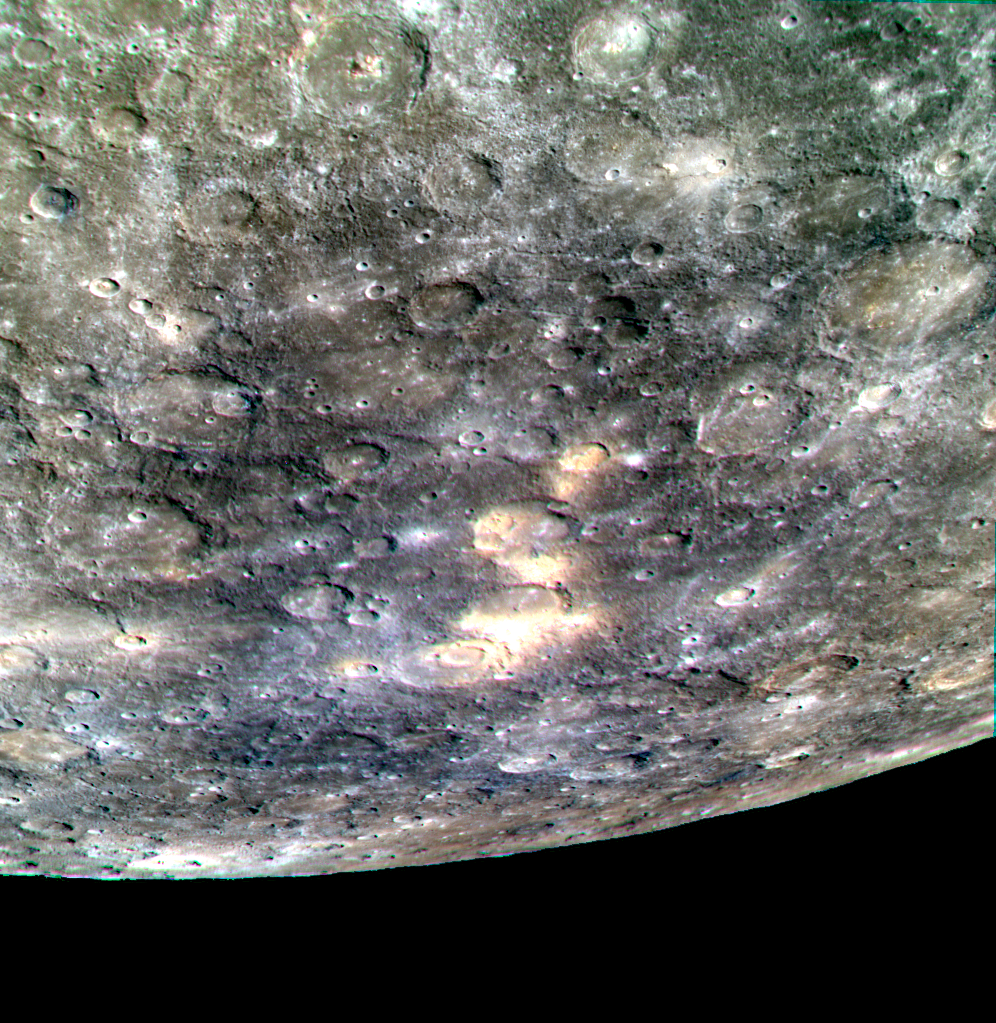

After Fire

The fiery yellow spots that stand out against the lower reflectance plains in this image are a series of pyroclastic vents stretching from roughly -60° latitude, within the crater Hesiod, to about -51° latitude. These vents are believed to have been the origins of explosive eruptions, driven by volcanic gases. Though they can be found across Mercury, this region contains one of the largest clusters of vents on the planet.

This image was acquired as a targeted color observation. Targeted color observations are images of a small area on Mercury’s surface at resolutions higher than the 1-kilometer/pixel 8-color base map. During MESSENGER’s one-year primary mission, hundreds of targeted color observations were obtained. During MESSENGER’s extended mission, high-resolution targeted color observations are more rare, as the 3-color base map covered Mercury’s northern hemisphere with the highest-resolution color images that are possible.

Date acquired: August 02, 2013
Image Mission Elapsed Time (MET): 17789351, 17789371, 17789355
Image ID: 4558440, 4558445, 4558441
Instrument: Wide Angle Camera (WAC) of the Mercury Dual Imaging System (MDIS)
WAC filters: 9, 7, 6 (996, 748, 433 nanometers) in red, green, and blue
Center Latitude: -52.65°
Center Longitude: 329.5° E
Resolution: 777 meters/pixel
Scale: This image is about 725 km (450 mi.) wide at the top.
Center Incidence Angle: 58.9°
Center Emission Angle: 59.2°
Center Phase Angle: 28.0°

The MESSENGER spacecraft is the first ever to orbit the planet Mercury, and the spacecraft’s seven scientific instruments and radio science investigation are unraveling the history and evolution of the Solar System’s innermost planet. MESSENGER acquired over 150,000 images and extensive other data sets. MESSENGER is capable of continuing orbital operations until early 2015.

For information regarding the use of images, see the MESSENGER image use policy.

Credit: NASA/Johns Hopkins University Applied Physics Laboratory/Carnegie Institution of Washington